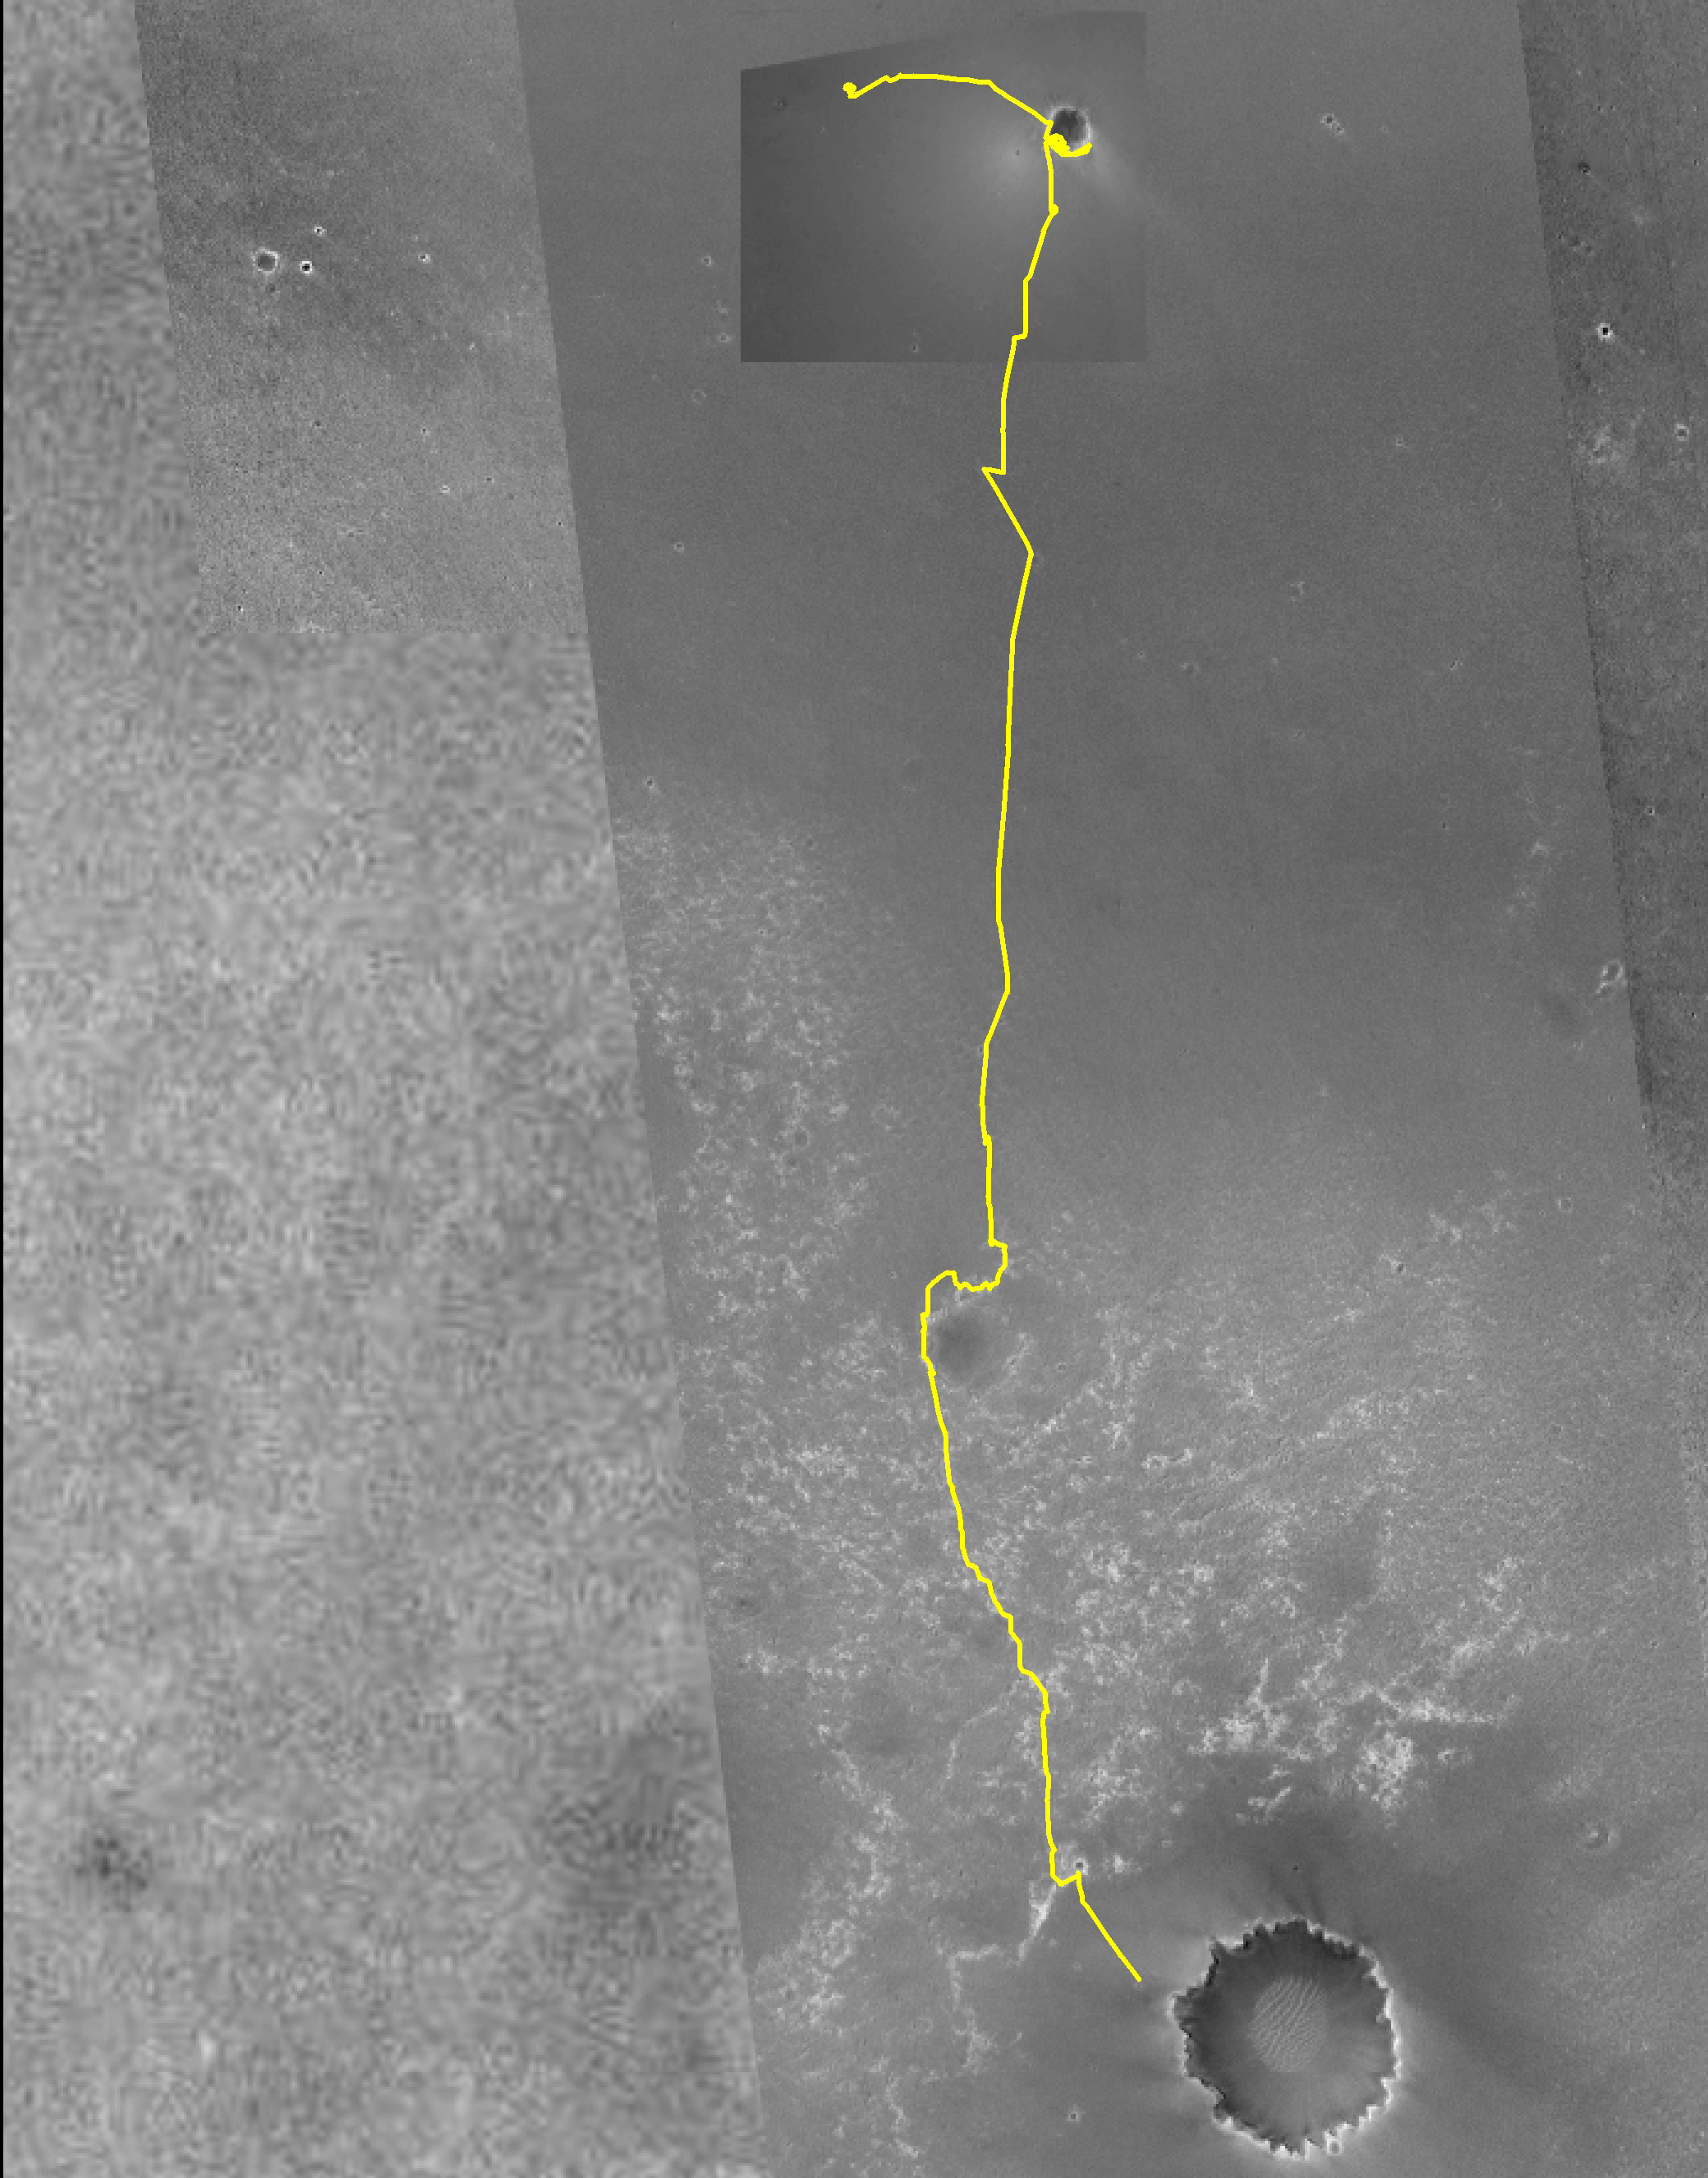

Closing in on ‘Victoria Crater’

Figure 1

The team managing NASA’s Mars Exploration Rover Opportunity had set ‘Victoria Crater’ as a long-term destination even before the rover climbed out of ‘Endurance Crater’ in December 2004. As of early September 2006, Opportunity has driven more than 7.2 kilometers (4.5 miles) since leaving Endurance and is approaching Victoria.

Victoria is the large crater near the bottom of this map made from images taken by the Mars Orbiter Camera on NASA’s Mars Global Surveyor. The gold line traces Opportunity’s path eastward then southward from “Eagle Crater,” where it landed, to Endurance Crater, where it spent six months, and nearly to Victoria. The south end of the line indicates Opportunity’s location as of the rover’s 930th Martian day, or sol, (Sept. 5, 2006). Victoria is about 750 meters (0.47 mile) in diameter, or about six times wider than Endurance and about 35 times wider than Eagle. The scale bar at lower right shows the length of 800 meters (0.50 mile). North is up.

Credit: NASA/JPL/MSSS/Ohio State University